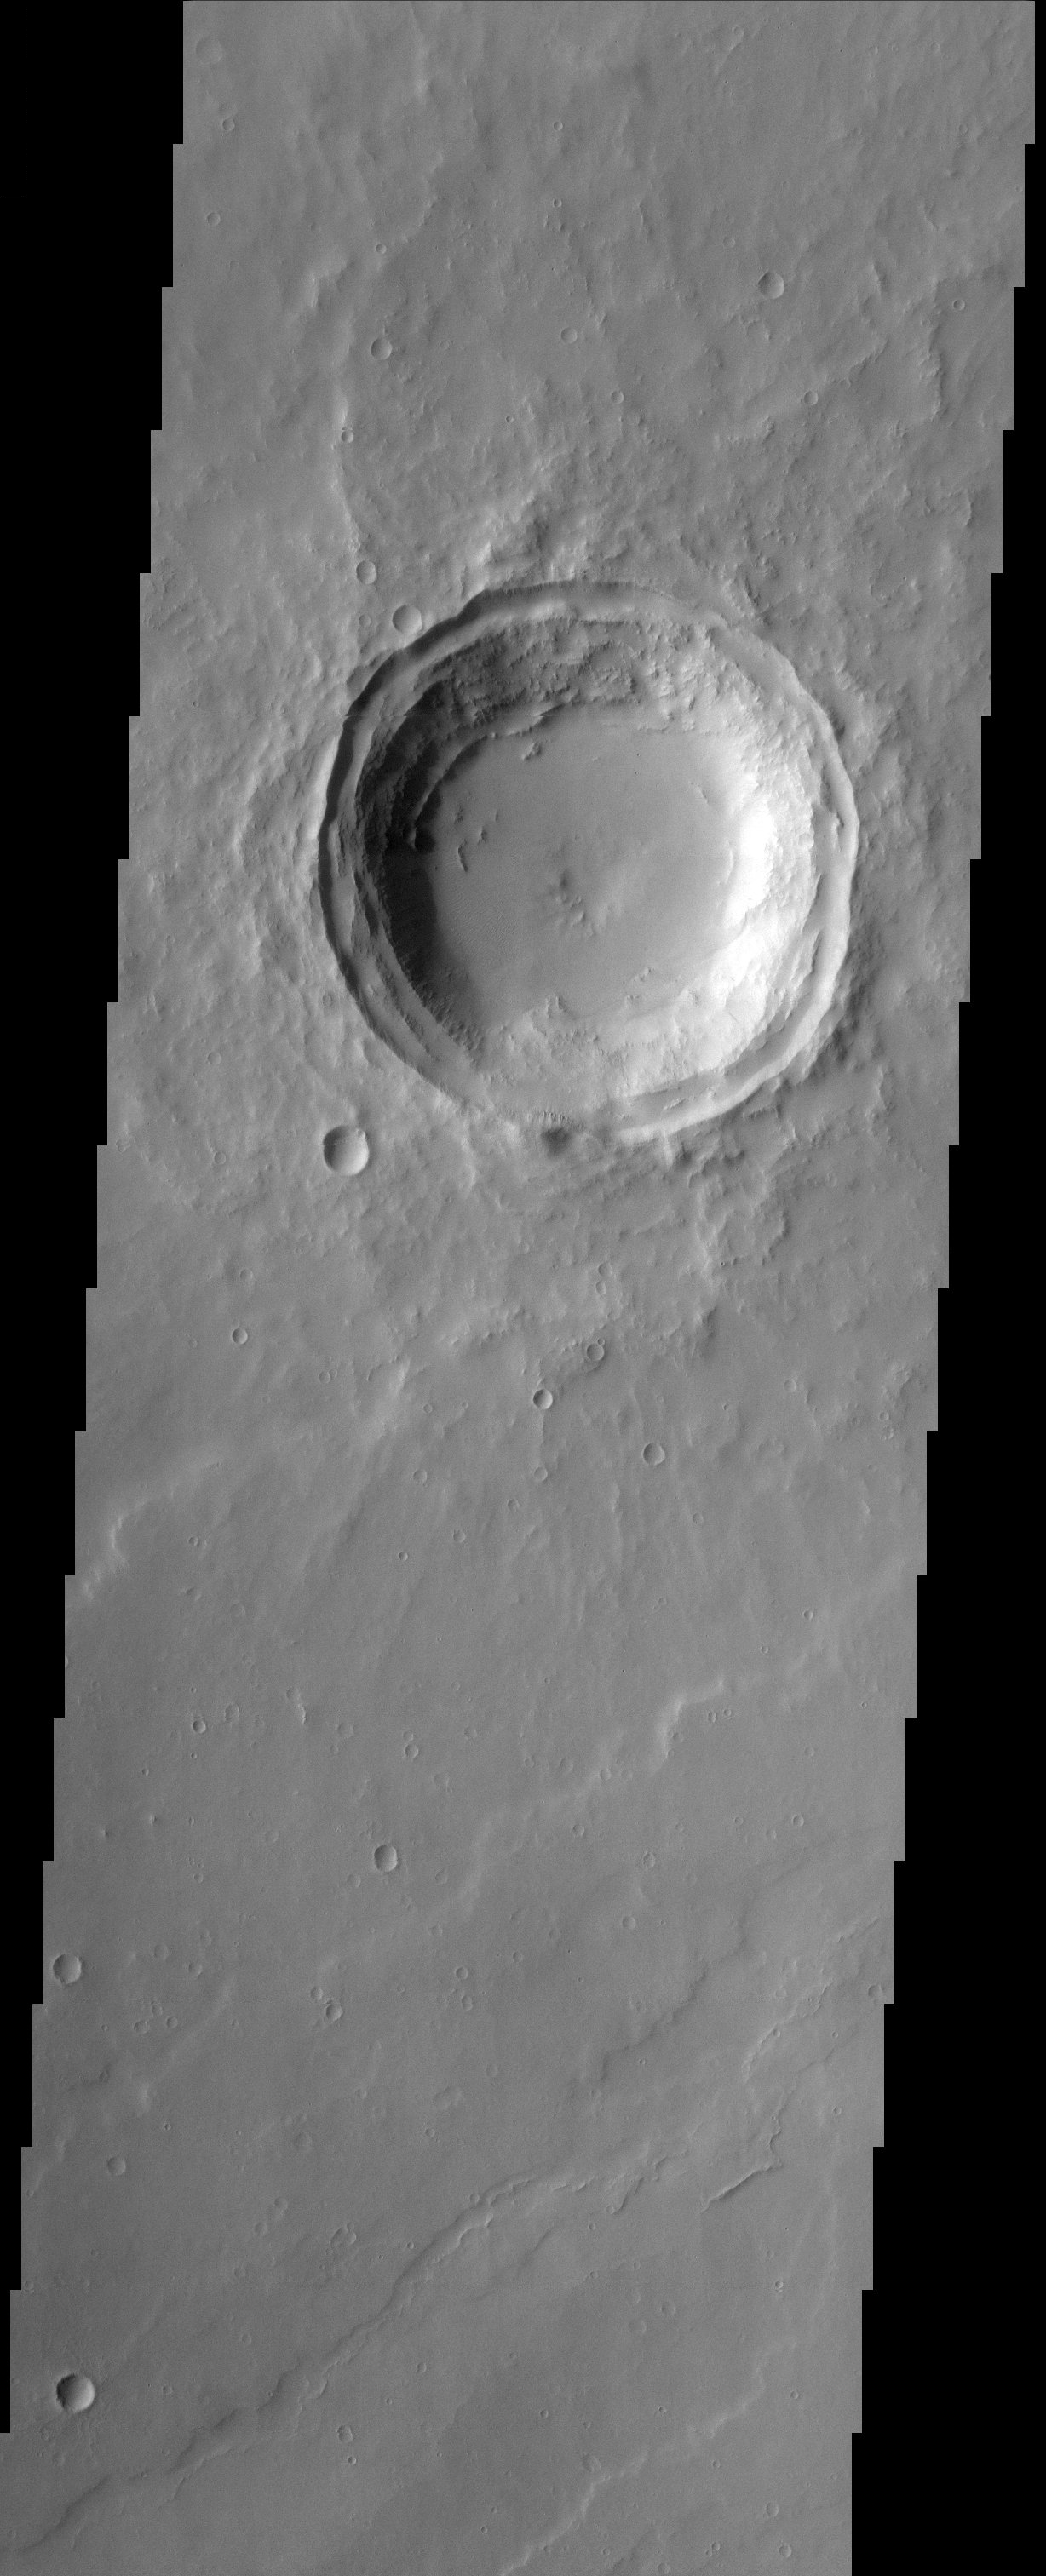

Impact Crater

The relatively flat floor and terrace walls of this impact crater suggest the crater was partly infilled with sediment and subsequently eroded to its present day form. This type of observation is evidence for environmental change throughout the geologic history of Mars.

Note: this THEMIS visual image has not been radiometrically nor geometrically calibrated for this preliminary release. An empirical correction has been performed to remove instrumental effects. A linear shift has been applied in the cross-track and down-track direction to approximate spacecraft and planetary motion. Fully calibrated and geometrically projected images will be released through the Planetary Data System in accordance with Project policies at a later time.

NASA’s Jet Propulsion Laboratory manages the 2001 Mars Odyssey mission for NASA’s Office of Space Science, Washington, D.C. The Thermal Emission Imaging System (THEMIS) was developed by Arizona State University, Tempe, in collaboration with Raytheon Santa Barbara Remote Sensing. The THEMIS investigation is led by Dr. Philip Christensen at Arizona State University. Lockheed Martin Astronautics, Denver, is the prime contractor for the Odyssey project, and developed and built the orbiter. Mission operations are conducted jointly from Lockheed Martin and from JPL, a division of the California Institute of Technology in Pasadena.

Image information: VIS instrument. Latitude 18.1, Longitude 136.3 East (223.7 West). 19 meter/pixel resolution.

Credit: NASA/JPL/Arizona State University